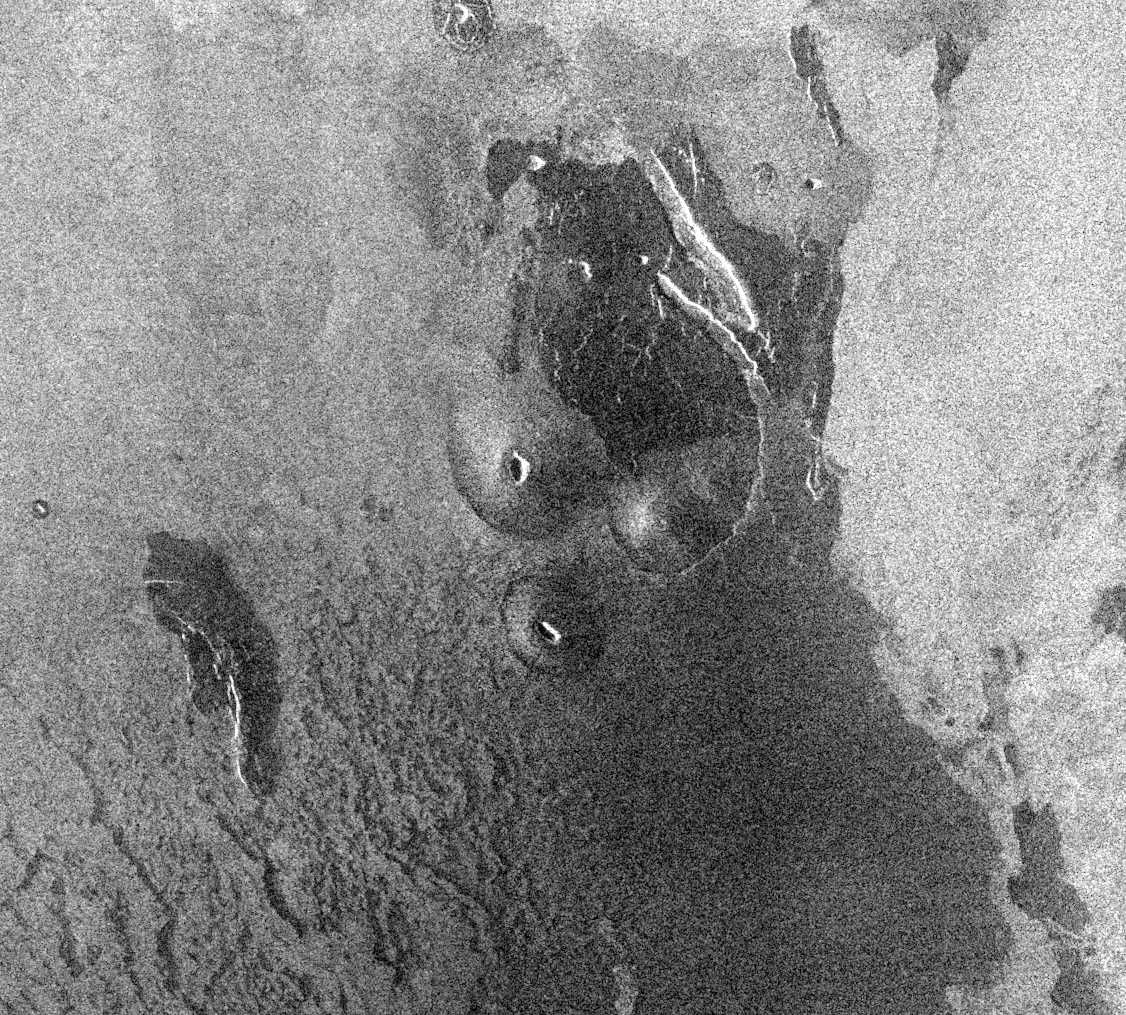

Venus – Volcanic Domes on Flank of Volcanic Maat in East Ovda Region

This Magellan image is centered about 3.2 degrees north latitude, 194.9 degrees longitude in the eastern Ovda region of Venus. The image, which is 90 km (56 miles) in width and 80 km (50 miles) in length, shows some small volcanic domes on the flank of the volcano Maat. The bright flows to the east are most likely rough lava flows while the darker flows to the west are probably smoother flows. The dark flows do show some roughness, however, as can be seen by the structure in the flows to the southwest. These dark flows also have some debris that has been deposited on top of the flows. The debris may be fine material from the surrounding plains on top of the flow by wind or it may be ash from the volcano. Small volcanic domes are very common features on the surface of Venus, indicating that there has been much volcanic activity on the surface. Assuming that the central volcanic cone is symmetrical in shape and knowing the length of the cone’s side and the incidence angle, radar foreshortening yields a height and slope of 688 meters and 8.2 degrees, respectively for the cone. These values are similar to heights and slopes of some volcanic cones on the Earth.

Credit: NASA/JPL